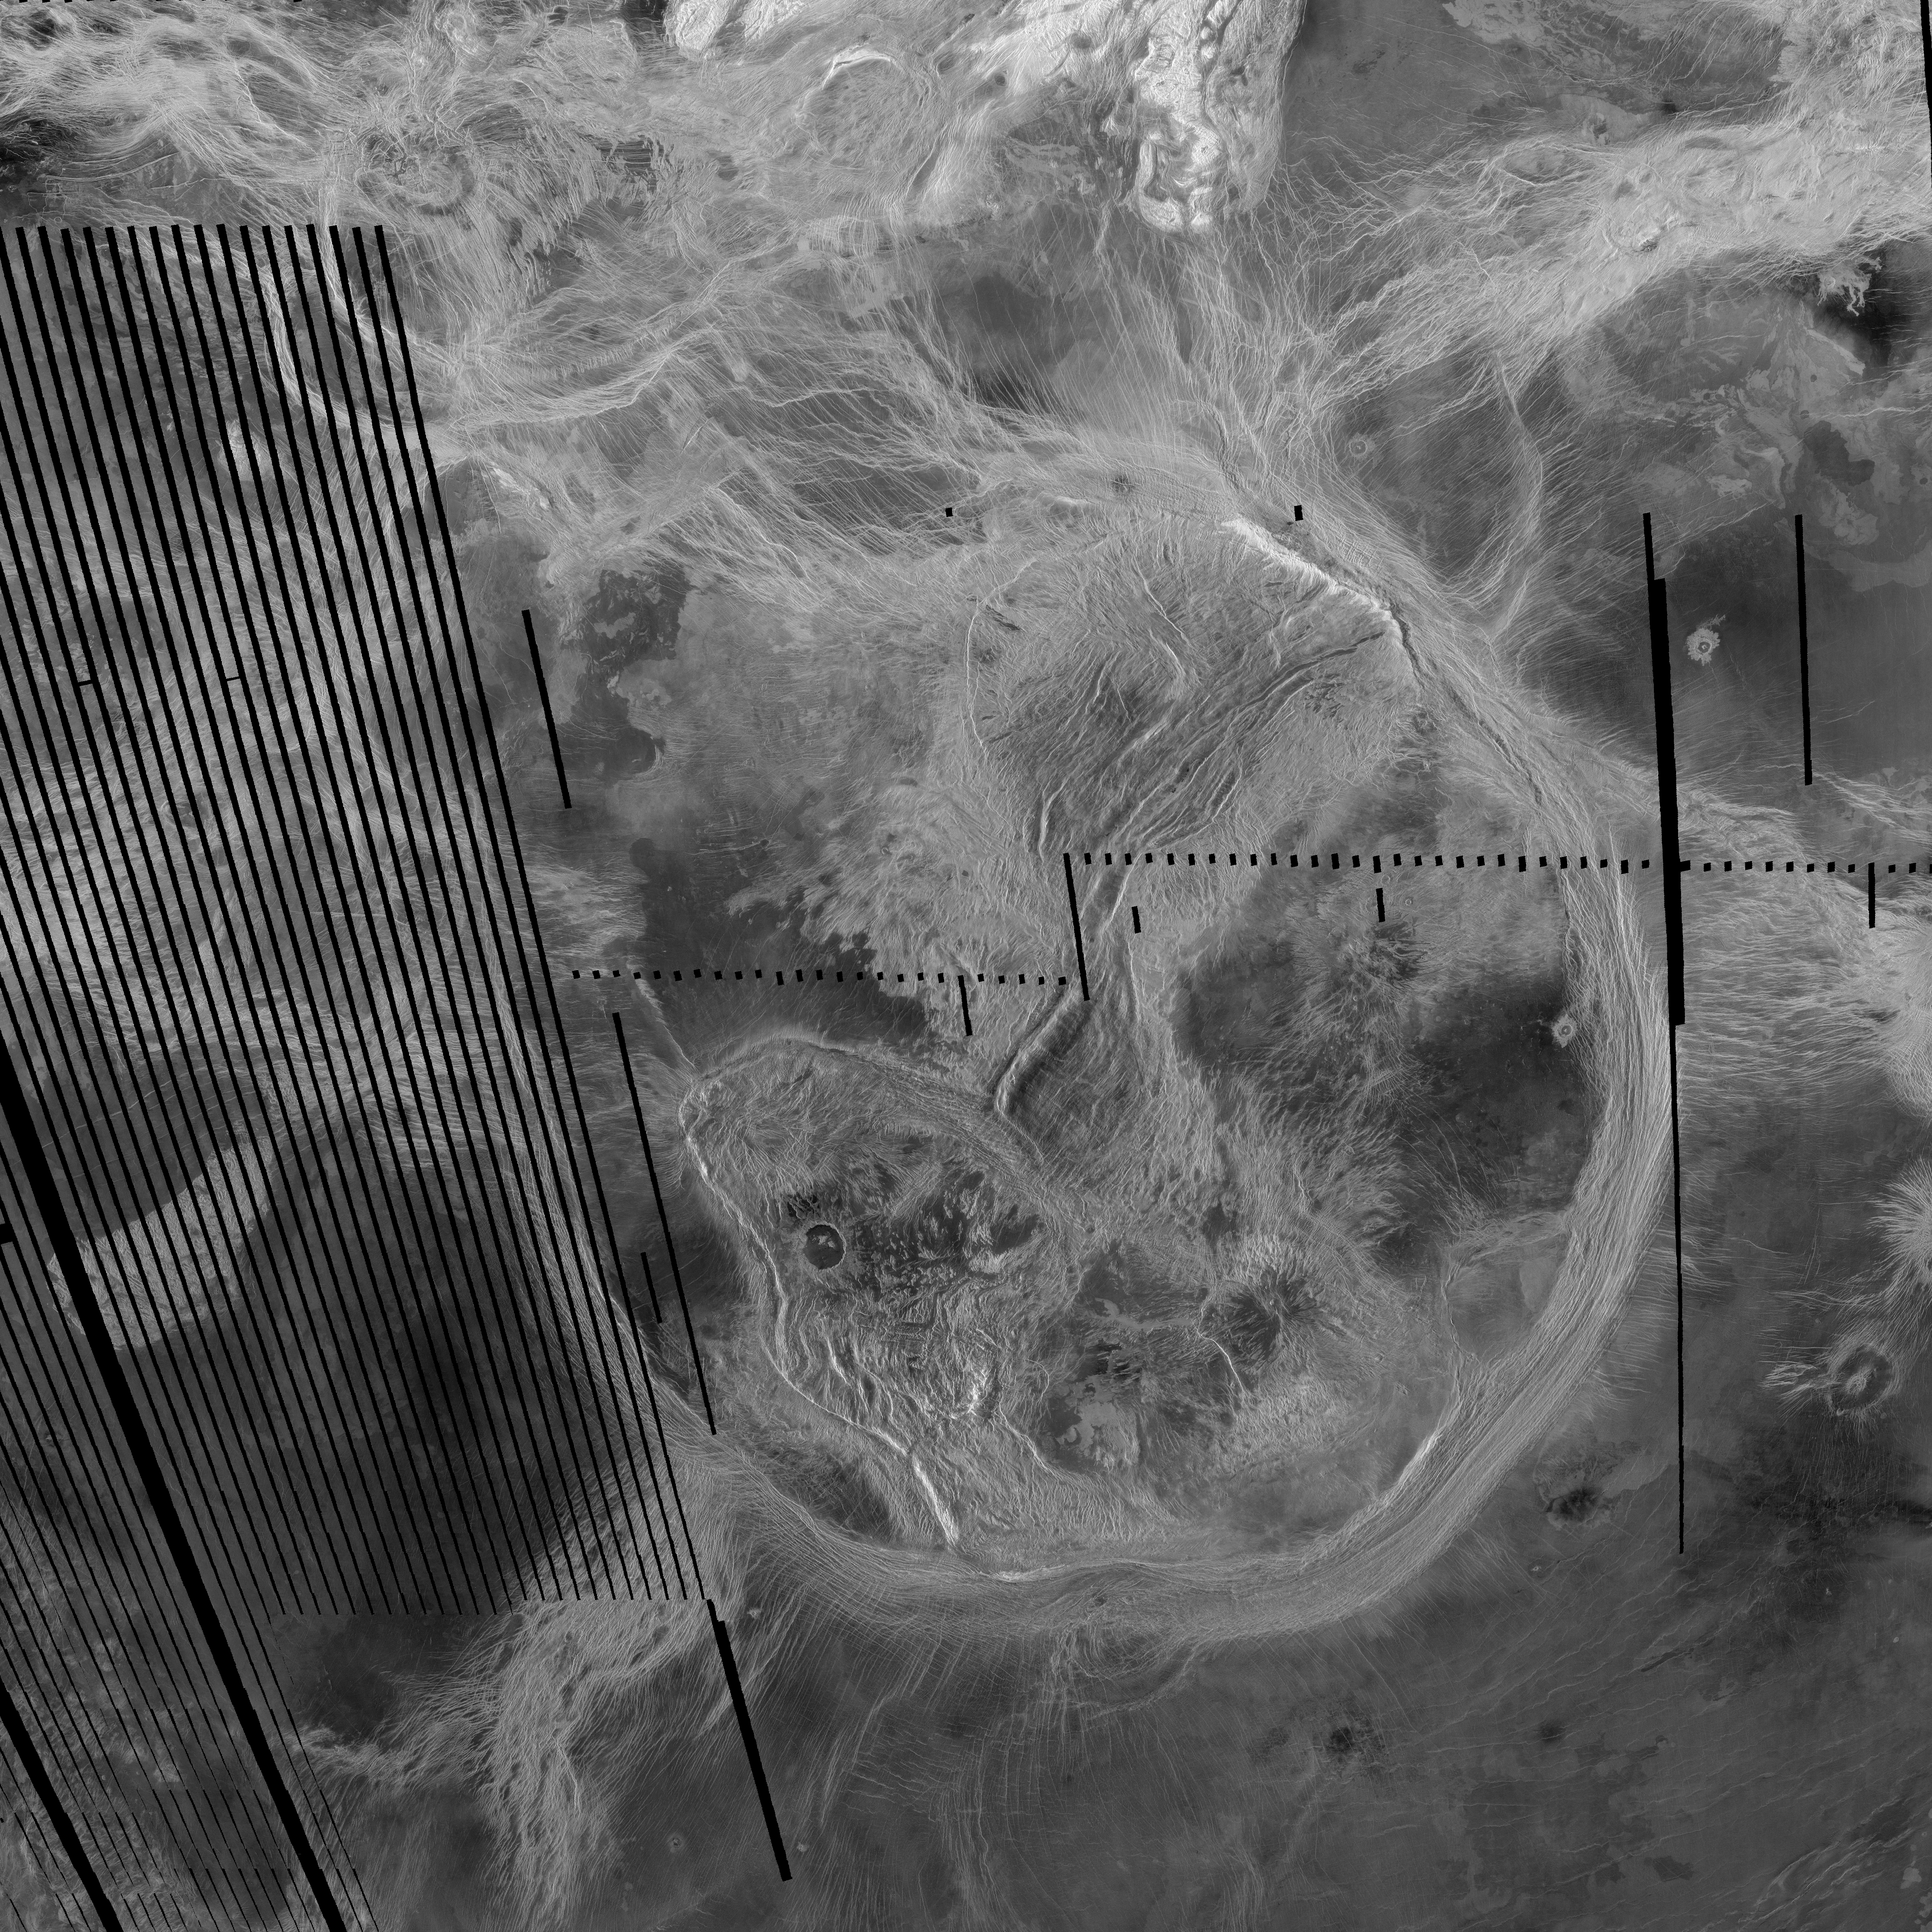

Artemis Corona (C2-MIDR)

This spectacular Magellan image is centered on 30 degrees south latitude, 135 degrees east longitude, spans 3500 kilometers (2170 miles) from east to west (left to right), and shows the near-circular trough of Artemis Chasma. Its circular shape and size (2100 km or 1302 miles in diameter) make Artemis the largest corona identified to date on the surface of Venus. Artemis could encompass most of the U.S. from the Front Range of the Rockies (near Denver) to the West Coast and is approximately twice the diameter of the next-smaller corona Heng-O. Coronae are characterized by a ring of concentric features surrounding an interior which typically contains fractures of varying orientations and volcanic features ranging from individual flows and small (<20 kilometer [ 12 mile]) volcanoes up to large (>100 kilometers [62 mile]) shield volcanoes. Artemis contains complex systems of fractures, numerous flows and small volcanoes, and at least two impact craters, the larger of which is located in the lower left (southwest) quadrant of the feature. The ring of fractures that defines Artemis forms a steep trough with raised rims approximately 120 kilometers (74 miles) wide and with as much as 2.5 kilometers (1.6 miles) of relief from the rim crest to the bottom of the trough. Most coronae are thought to be related to upwelling of hot material from the interior of Venus in the form of plumes or diapirs, and Artemis may be an extensional trough related to such an upwelling event. Raised-rim troughs are most commonly found to be extensional features (those formed by forces which tend to pull apart the crust and lithosphere of a planet) but the unusual size and circularity of Artemis have led to the alternate suggestion that it may be a zone of intense compression and underthrusting, similar to oceanic subduction zones on Earth. Magellan scientists are currently examining this feature in detail to determine which, if either, of these hypotheses is correct.

Credit: NASA/JPL